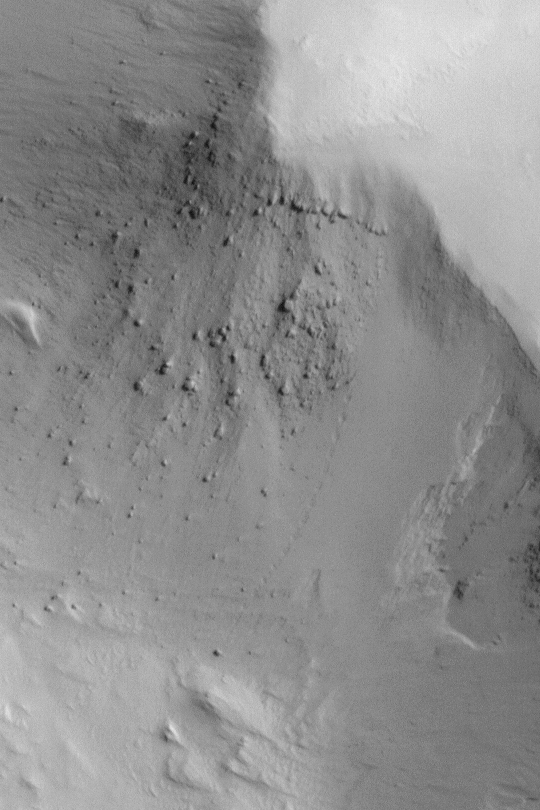

Boulder Track

MGS MOC Release No. MOC2-408, 1 July 2003

If a boulder rolls down a slope on an uninhabited planet, does it make a sound? While we do not know the sound made by a boulder rolling down a slope in the martian region of Gordii Dorsum, we do know that it made an impression. This full-resolution Mars Global Surveyor (MGS) Mars Orbiter Camera (MOC) image shows a series of depressions made on a dust-mantled slope as a boulder rolled down it, sometime in the recent past. The boulder track is located just right of center in this picture. The boulder sits at the end of the track. This picture was acquired in May 2003; it is located near 11.2°N, 147.8°W. North is toward the lower left, sunlight illuminates the scene from the right. The picture covers an area only 810 meters (about 886 yards) across.

Credit: NASA/JPL/Malin Space Science Systems